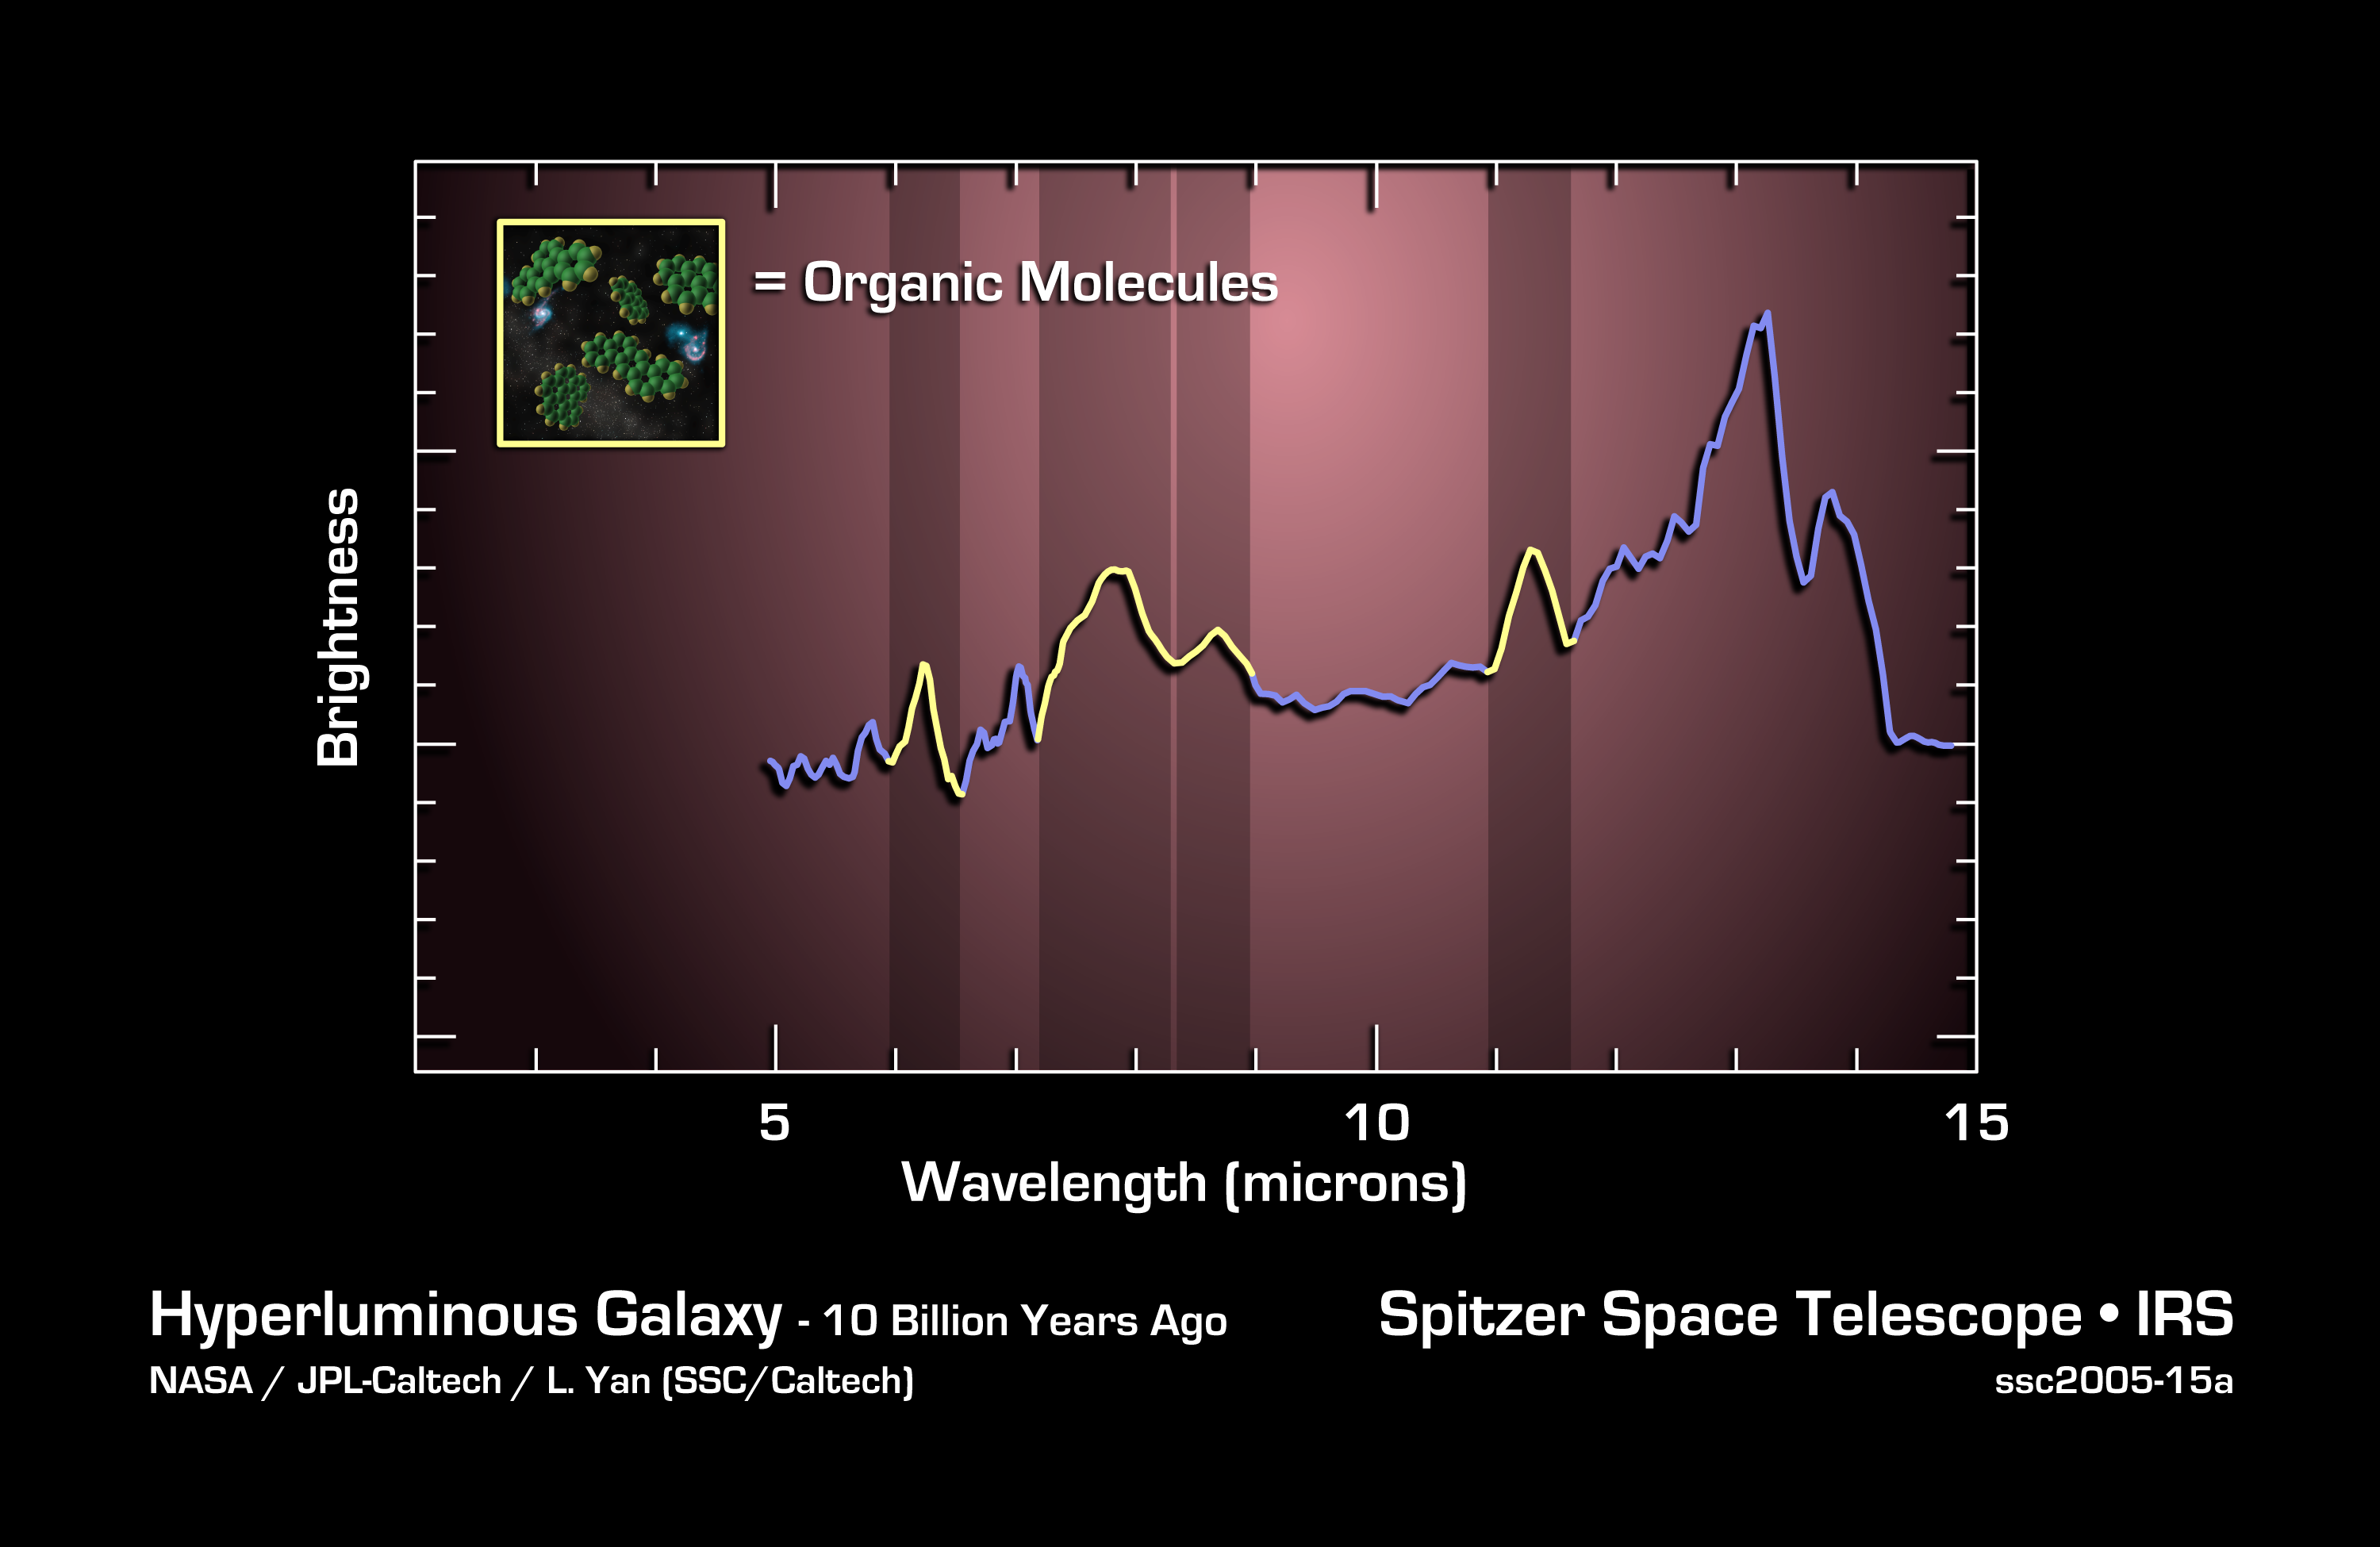

Charting Ingredients for Life

This graph, or spectrum, charts light from a faraway galaxy located 10 billion light years from Earth. It tracks mid-infrared light from an extremely luminous galaxy when the universe was only 1/4 of its current age.

Spectra are created when an instrument called a spectrograph spreads light out into its basic parts, like a prism turning sunlight into a rainbow. They reveal the signatures, or "fingerprints," of molecules that make up a galaxy and contribute to its light.

Spitzer's infrared spectrometer identified characteristic fingerprints of complex organic molecules called polycyclic aromatic hydrocarbons, illustrated in the artist's concept in the inset. These large molecules comprised of carbon and hydrogen, are considered among the building blocks of life.

Scientists determined it took 10 billion years for photons from this galaxy to reach Spitzer's infrared eyes. These complex carbon and hydrogen molecules are from a young galaxy which is undergoing intense star formation, at the time the universe was only 3.5 billion years old.

These distant galaxies with enormous amounts of gas being converted into young stars are some of the most luminous objects in the sky. Enshrouded by dust, they are only faint, inconspicuous little dots in optical images. They are as bright as 10 trillion suns put together and 10 times brighter than starburst galaxies seen in our local universe.

This prompts a fascinating question as to what physical process is driving such enormous energy production in these galaxies when the universe is so young. These data were taken by Spitzer's infrared spectrograph in August and September 2004.

Credit: NASA/JPL-Caltech/L. Yan (SSC/Caltech)